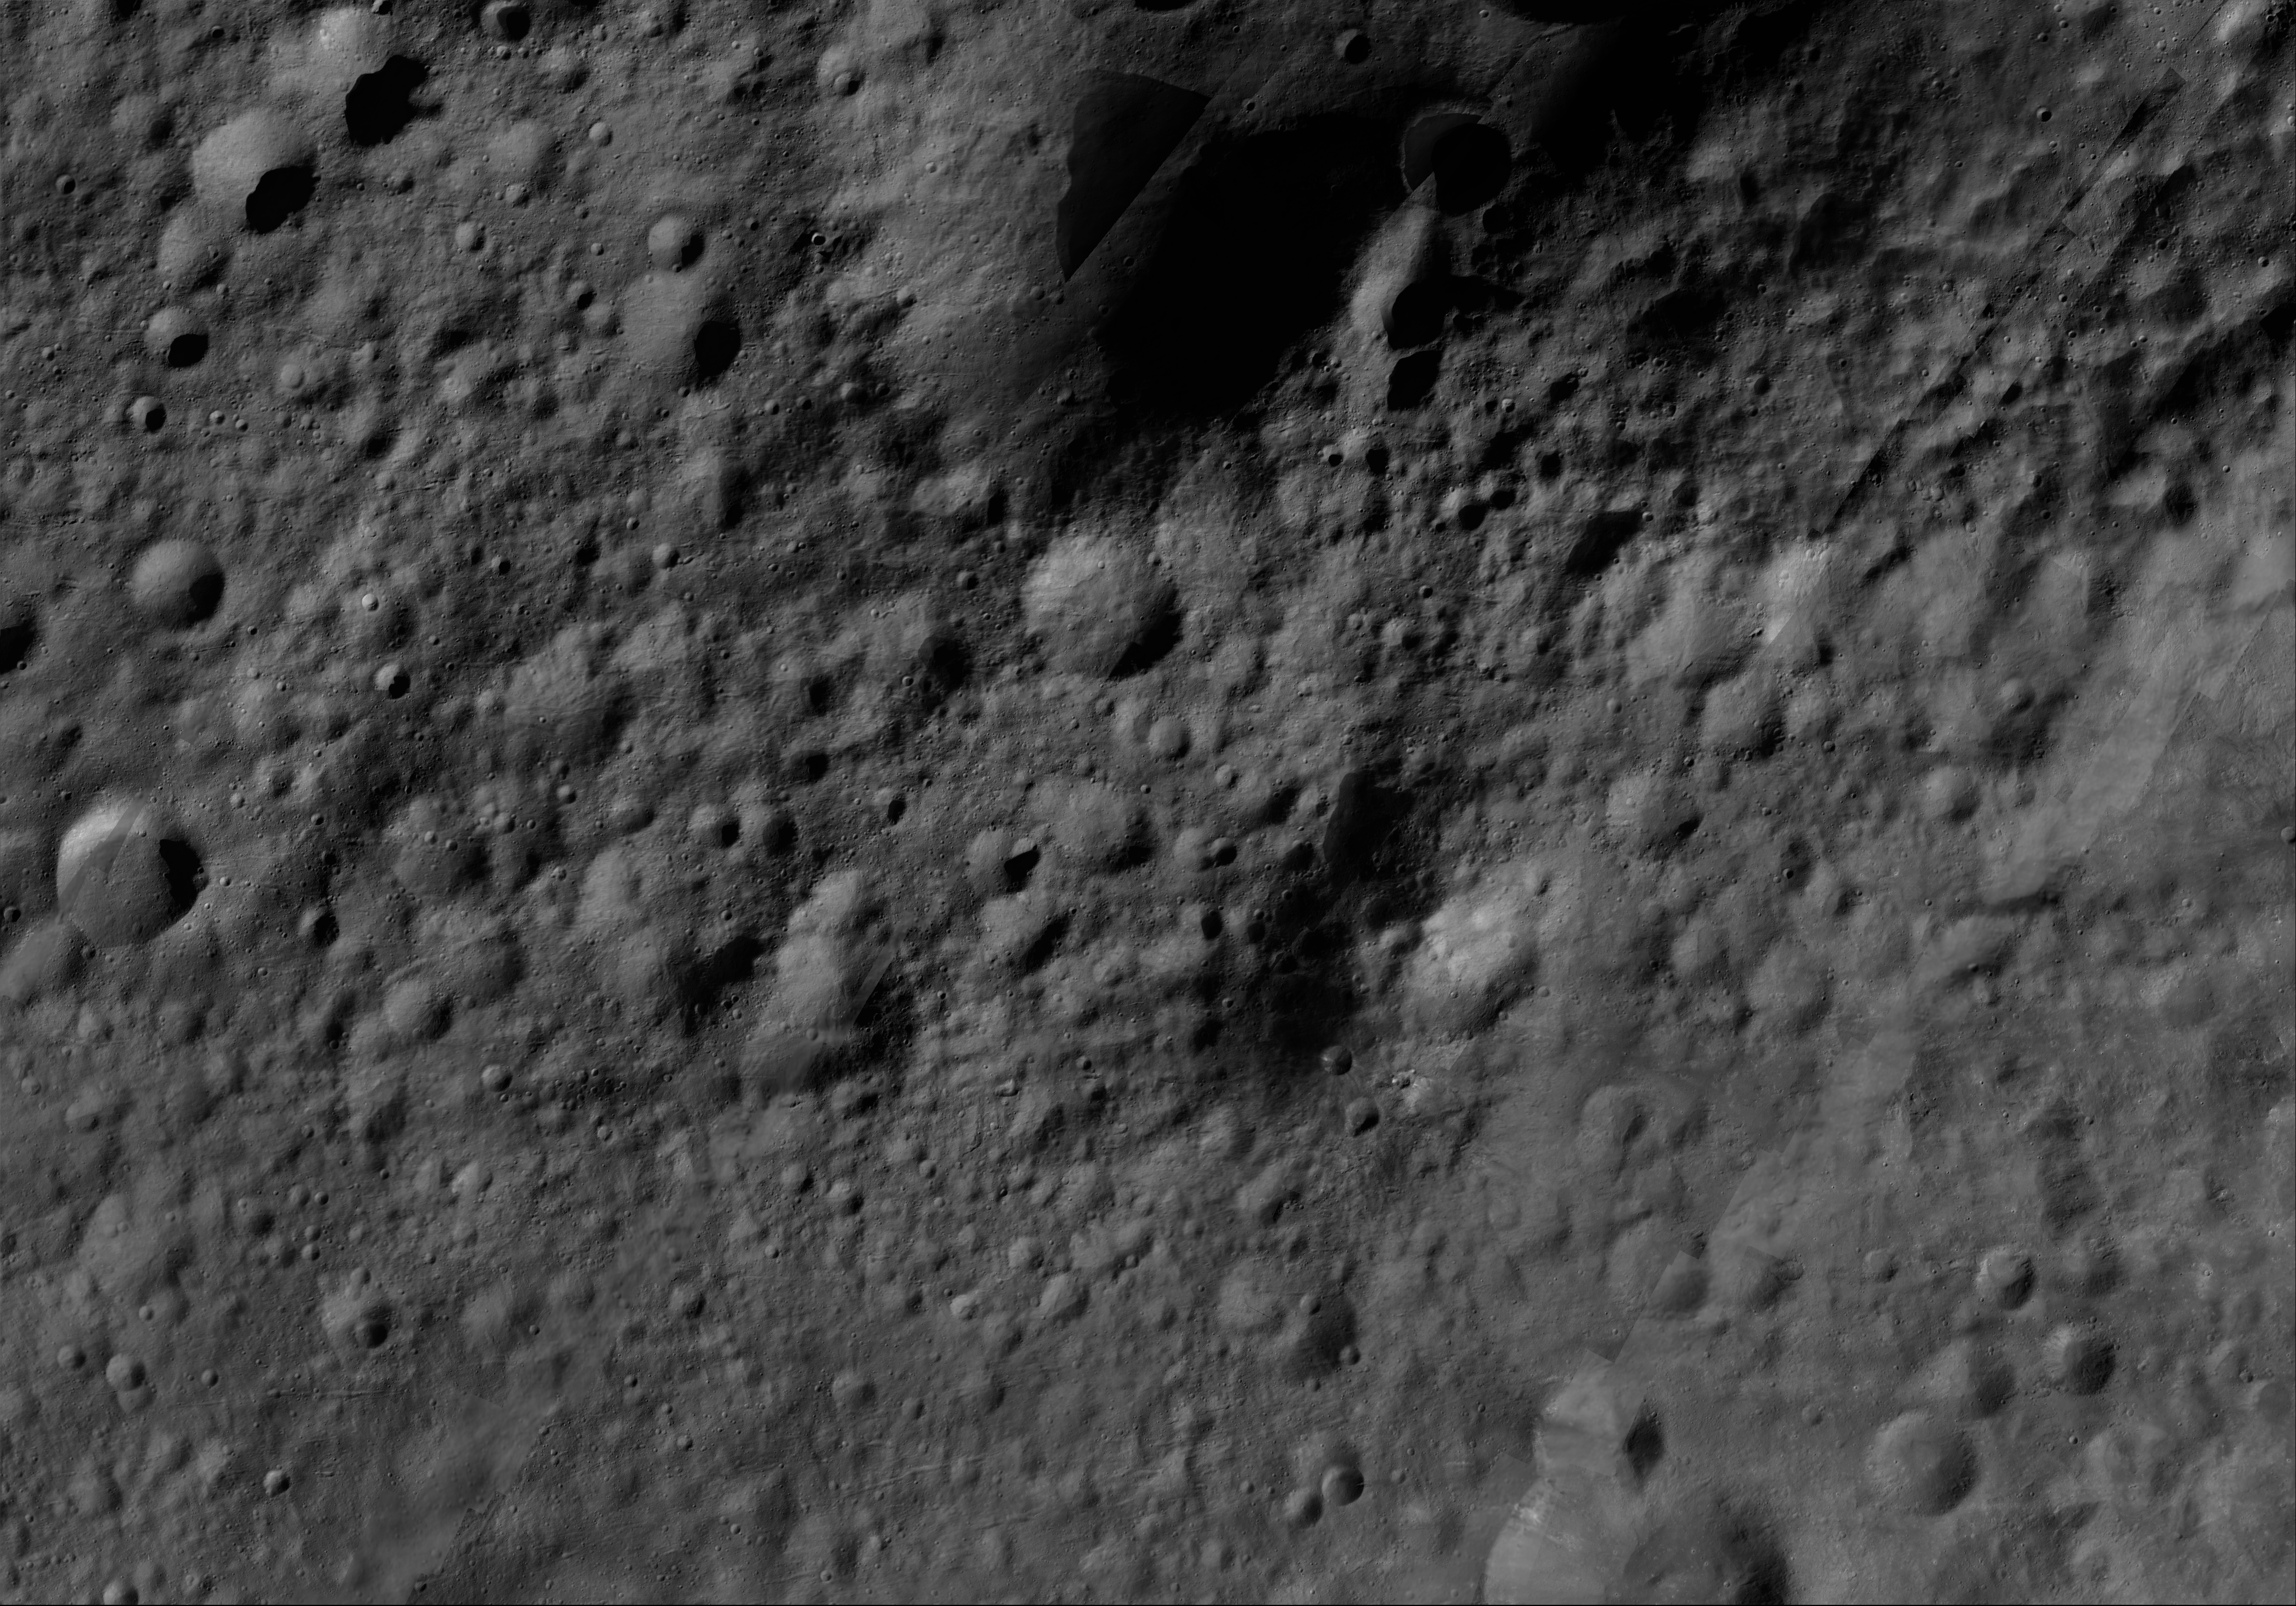

Aricia AV-L-11

This image from the atlas of the giant asteroid Vesta was created from images taken as NASA’s Dawn mission flew around the object, also known as a protoplanet. The set of maps was created from mosaics of10,000 images from Dawn’s framing camera instrument, taken at a low altitude of about 130 miles (210 kilometers). This map is mostly at a scale about that of regional road touring maps, where every inch of map is equivalent to a little more than 3 miles of asteroid (one centimeter equals 2 kilometers).

The full atlas and full resolution file can be viewed at PIA17480. Also available is the PDF file for Aricia.

The Dawn mission to Vesta and Ceres is managed by NASA’s Jet Propulsion Laboratory, a division of the California Institute of Technology in Pasadena, for NASA’s Science Mission Directorate, Washington. The University of California, Los Angeles, is responsible for overall Dawn mission science. The Dawn framing cameras were developed and built under the leadership of the Max Planck Institute for Solar System Research, Katlenburg-Lindau, Germany, with significant contributions by DLR German Aerospace Center, Institute of Planetary Research, Berlin, and in coordination with the Institute of Computer and Communication Network Engineering, Braunschweig. The framing camera project is funded by the Max Planck Society, DLR and NASA.

Credit: NASA/JPL-Caltech/UCLA/MPS/DLR/IDA